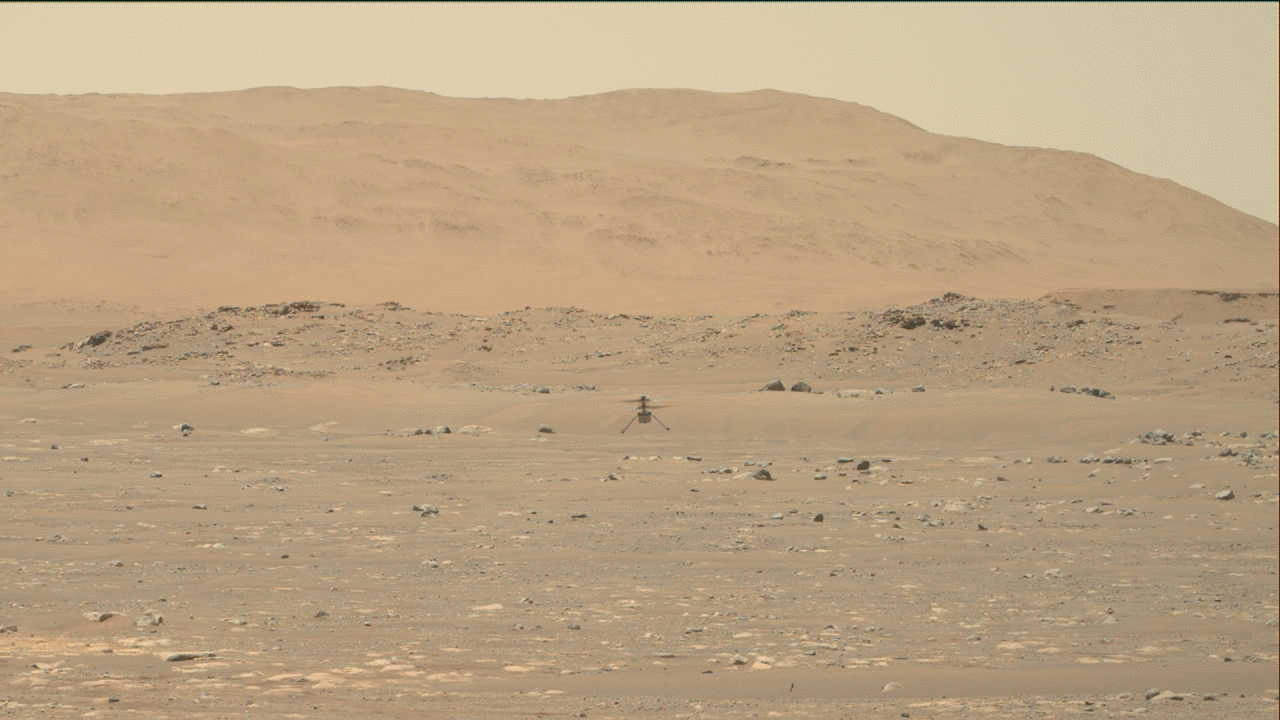

Perseverance’s Mastcam-Z Video of Ingenuity Hovering

NASA’s Ingenuity Mars Helicopter hovers over the Martian surface — the first instance of powered, controlled flight on another planet — as viewed by the Mastcam-Z imager aboard the Perseverance Mars rover on April 19, 2021.

The solar-powered helicopter first became airborne at 3:34 a.m. EDT (12:34 a.m. PDT) — 12:33 Local Mean Solar Time (Mars time) — a time the Ingenuity team determined would have optimal energy and flight conditions. Altimeter data indicate Ingenuity climbed to its prescribed maximum altitude of 10 feet (3 meters) and maintained a stable hover for 30 seconds. It then descended, touching back down on the surface of Mars after logging a total of 39.1 seconds of flight.

Flying in a controlled manner on Mars is far more difficult than flying on Earth. The Red Planet has significant gravity (about one-third that of Earth’s), but its atmosphere is just 1% as dense as Earth’s at the surface.

Stitched together from multiple images, the mosaic is not white balanced; instead, it is displayed in a preliminary calibrated version of a natural-color composite, approximately simulating the colors of the scene as it would appear on Mars.

Arizona State University in Tempe leads the operations of the Mastcam-Z instrument, working in collaboration with Malin Space Science Systems in San Diego.

The Ingenuity Mars Helicopter was built by JPL, which also manages this technology demonstration project for NASA Headquarters. It is supported by NASA’s Science Mission Directorate, Aeronautics Research Mission Directorate, and Space Technology Mission Directorate. NASA’s Ames Research Center and Langley Research Center provided significant flight performance analysis and technical assistance during Ingenuity’s development.

A key objective for Perseverance’s mission on Mars is astrobiology, including the search for signs of ancient microbial life. The rover will characterize the planet’s geology and past climate, pave the way for human exploration of the Red Planet, and be the first mission to collect and cache Martian rock and regolith (broken rock and dust).

Subsequent NASA missions, in cooperation with ESA (European Space Agency), would send spacecraft to Mars to collect these sealed samples from the surface and return them to Earth for in-depth analysis.

The Mars 2020 Perseverance mission is part of NASA’s Moon to Mars exploration approach, which includes Artemis missions to the Moon that will help prepare for human exploration of the Red Planet.

JPL, which is managed for NASA by Caltech in Pasadena, California, built and manages operations of the Perseverance rover.

Credit: NASA/JPL-Caltech/ASU/MSSS